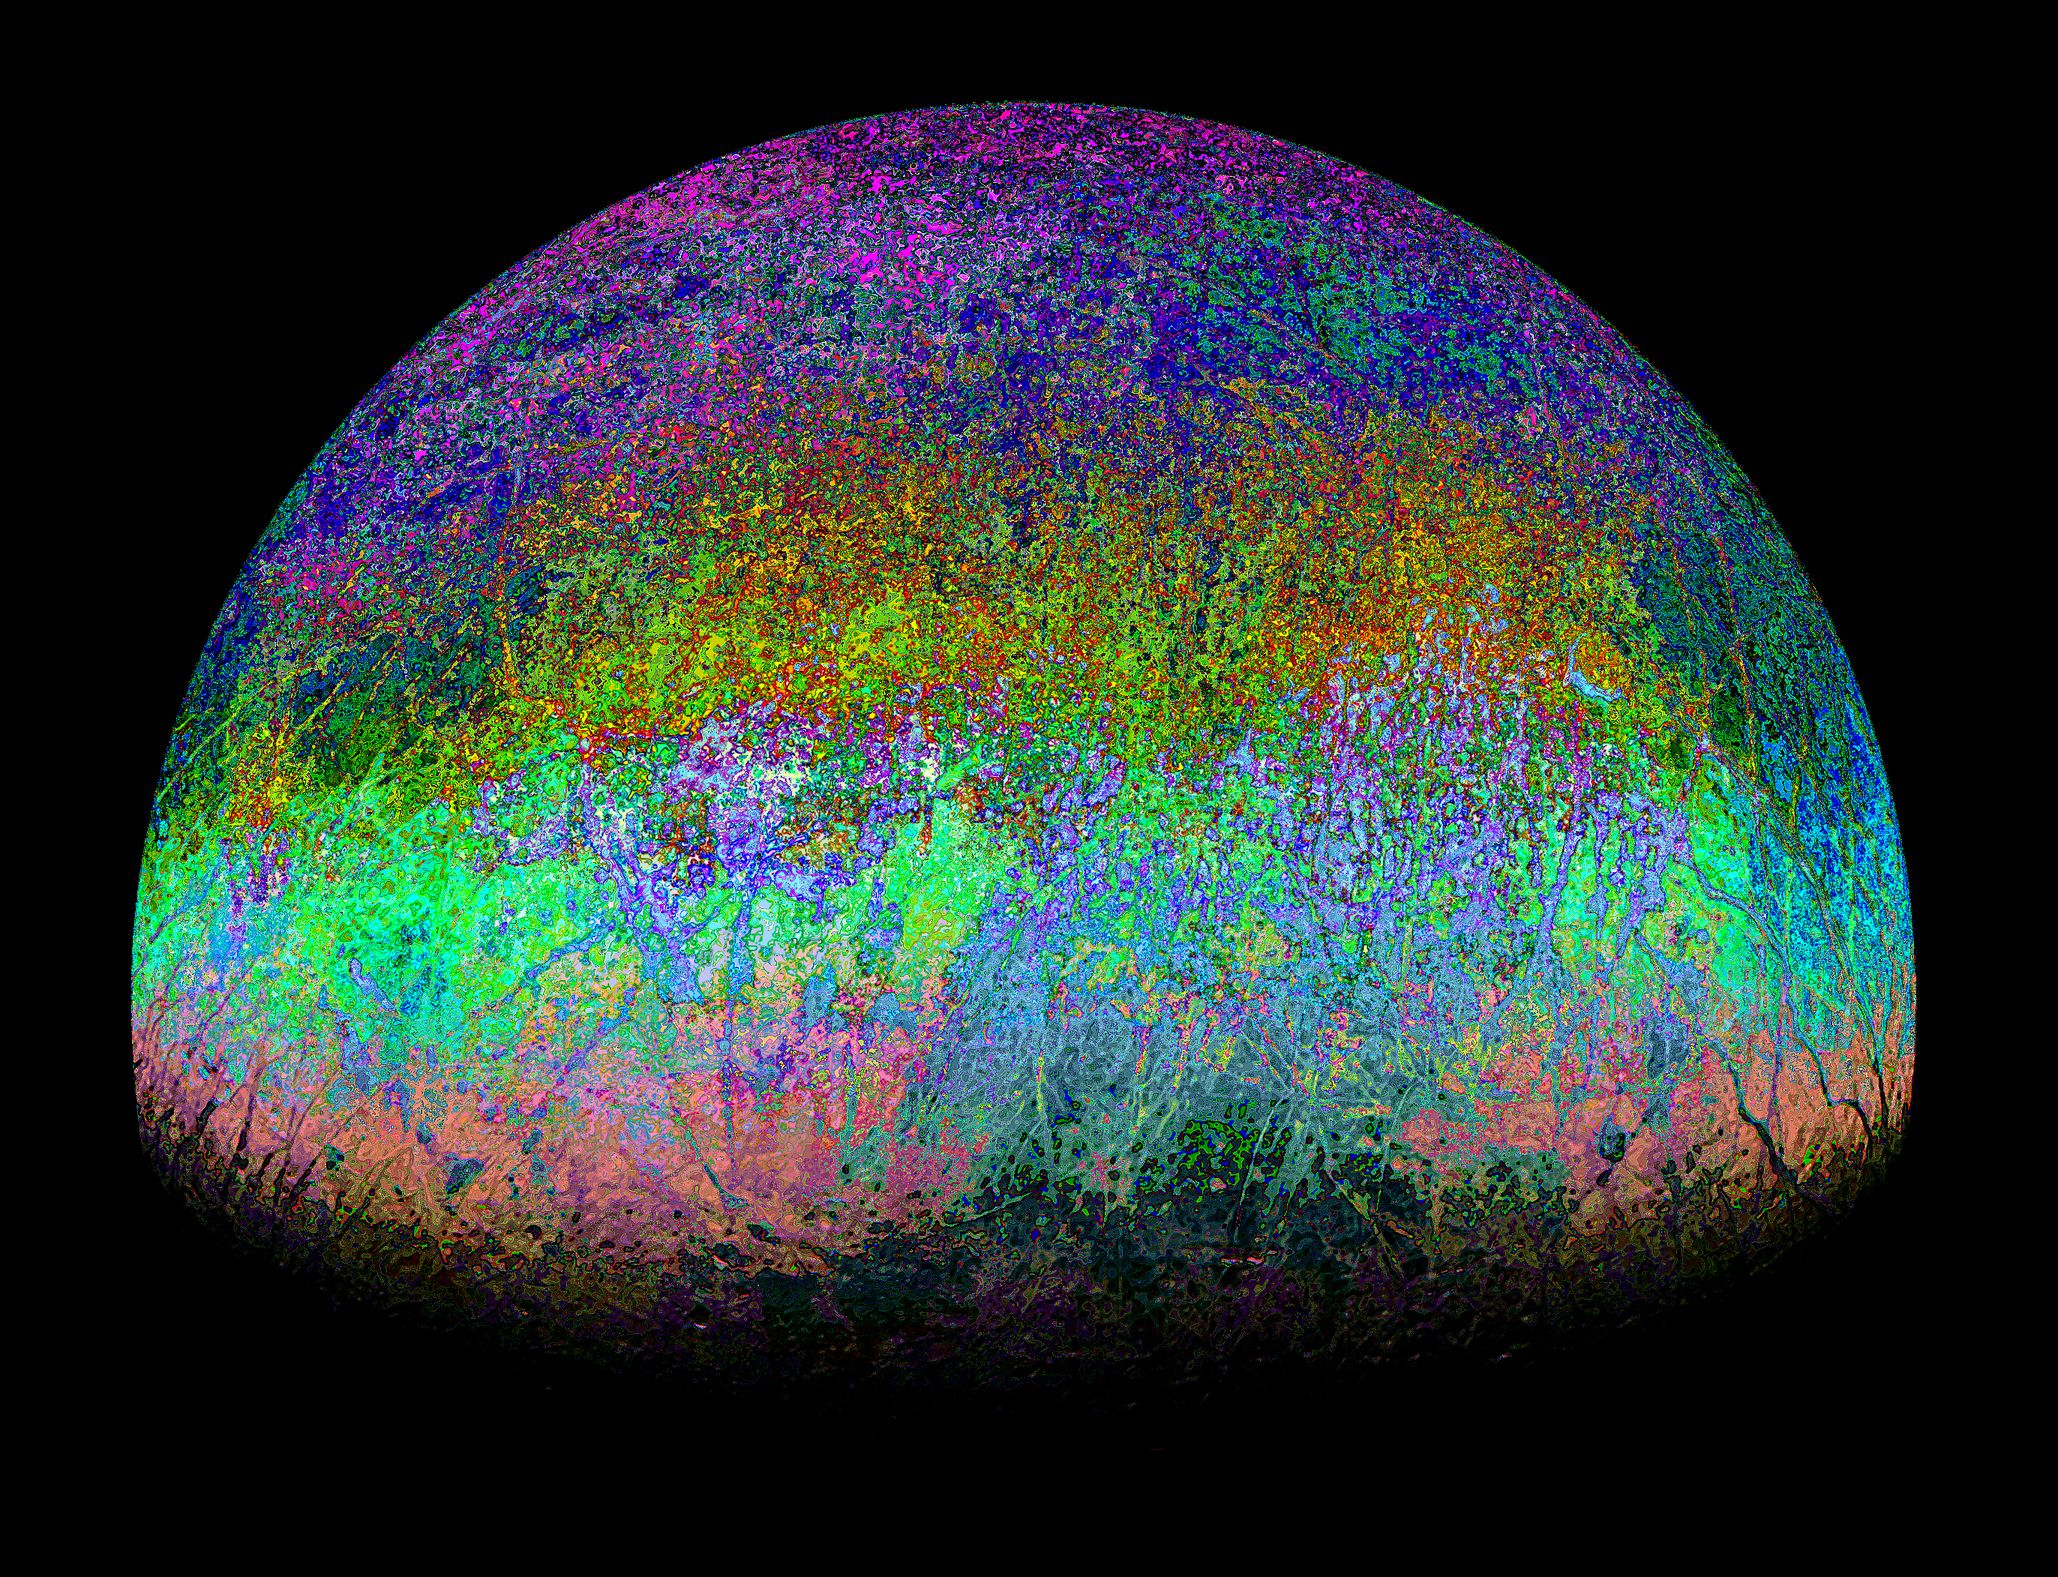

Candy-Colored JunoCam Image of Europa

This highly stylized view of Jupiter’s icy moon Europa is based on an image captured by JunoCam, the public engagement camera aboard NASA’s Juno spacecraft, during the mission’s close flyby on Sept. 29, 2022. Citizen scientist Fernando Garcia Navarro created the image by processing a JunoCam previously worked on by fellow citizen scientist Kevin M. Gill. Navarro calls his rendering “Fall Colors of Europa.”

In processing raw images taken by JunoCam, members of the public create deep-space portraits of the Jovian moon that aren’t only awe-inspiring but also worthy of further scientific scrutiny. Juno citizen scientists have played an invaluable role in processing the numerous JunoCam images obtained during science operations at Jupiter.

Credit: Image data: NASA/JPL-Caltech/SwRI/MSSS, Image processing by Kevin M. Gill / Fernando Garcia Navarro CC BY 2.0